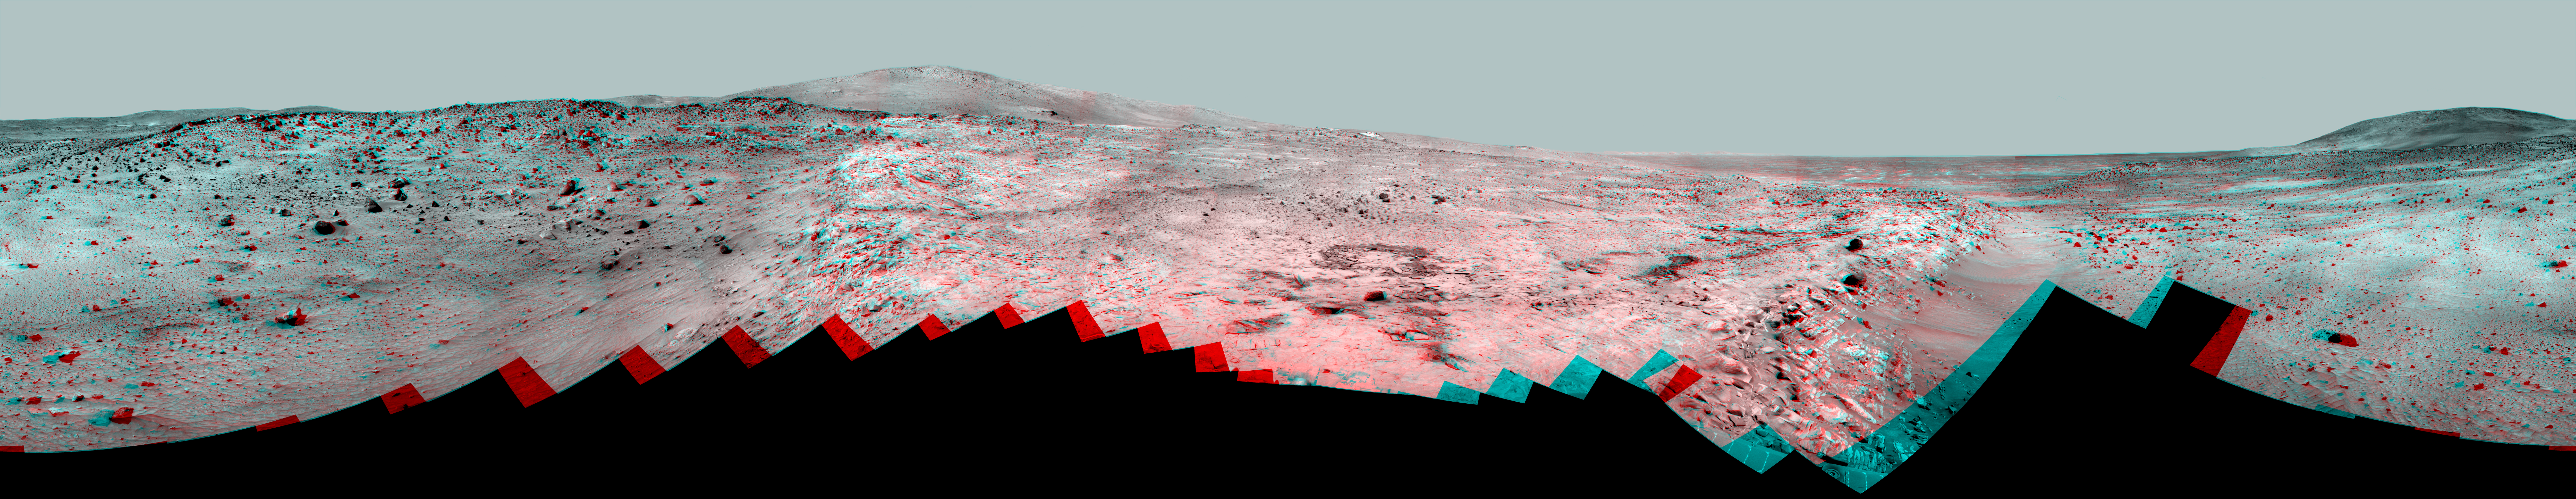

Full-Circle ‘Bonestell’ Panorama from Spirit (Stereo)

This 360-degree panorama shows the vista from the location where NASA’s Mars Exploration Rover Spirit has spent its third Martian southern-hemisphere winter inside Mars’ Gusev Crater.

The view combines a stereo pair so that it appears three-dimensional when seen through red-blue glasses, with the red lens on the left.

The rover’s overwintering location is on the northern edge of a low plateau informally called “Home Plate,” which is about 80 meters or 260 feet in diameter.

The images combined into this panoramic view were taken by Spirit beginning on the mission’s 1,477th Martian day, or sol, (February 28, 2008) and finishing on Sol 1691 (October 5, 2008).

The hill on the horizon at far right is Husband Hill, to the north. Spirit acquired a 360-degree panorama (see PIA03610) from the summit of Husband Hill during August 2005). The hill dominating the left portion of the image is McCool Hill. Husband and McCool hills are two of the seven principal hills in the Columbia Hills range within Gusev Crater. Home Plate is in the inner basin of the range.

The northwestern edge of Home Plate is visible in the right foreground. The blockier, more sharply shadowed texture there is layered sandstone whose layering is tilted inward toward the edge of the Home Plate platform. The northeastern edge of Home Plate is visible in the left foreground. Spirit first climbed onto Home Plate on that region, in early 2006.

Rover tracks from driving by Spirit are visible on Home Plate in the center and right of the image. These were made during Spirit’s second exploration on top of the plateau, which began when Spirit climbed onto the southern edge of Home Plate in September 2007.

In the center foreground, the turret of tools at the end of Spirit’s robotic arm appears in duplicate because the arm was repositioned between the days when the images making up that part of the mosaic were taken. On the horizon above the turret, to the south, is a small hill capped with a light-toned outcrop. This hill is called “Von Braun,” and it is a possible destination for Spirit during the upcoming Martian southern-hemisphere summer. The flat horizon in the right-hand portion of the panorama is the basaltic plain onto which Spirit landed on January 4, 2004 (Universal Time; January 3, 2004, Pacific Standard Time).

Credit: NASA/JPL/Cornell University